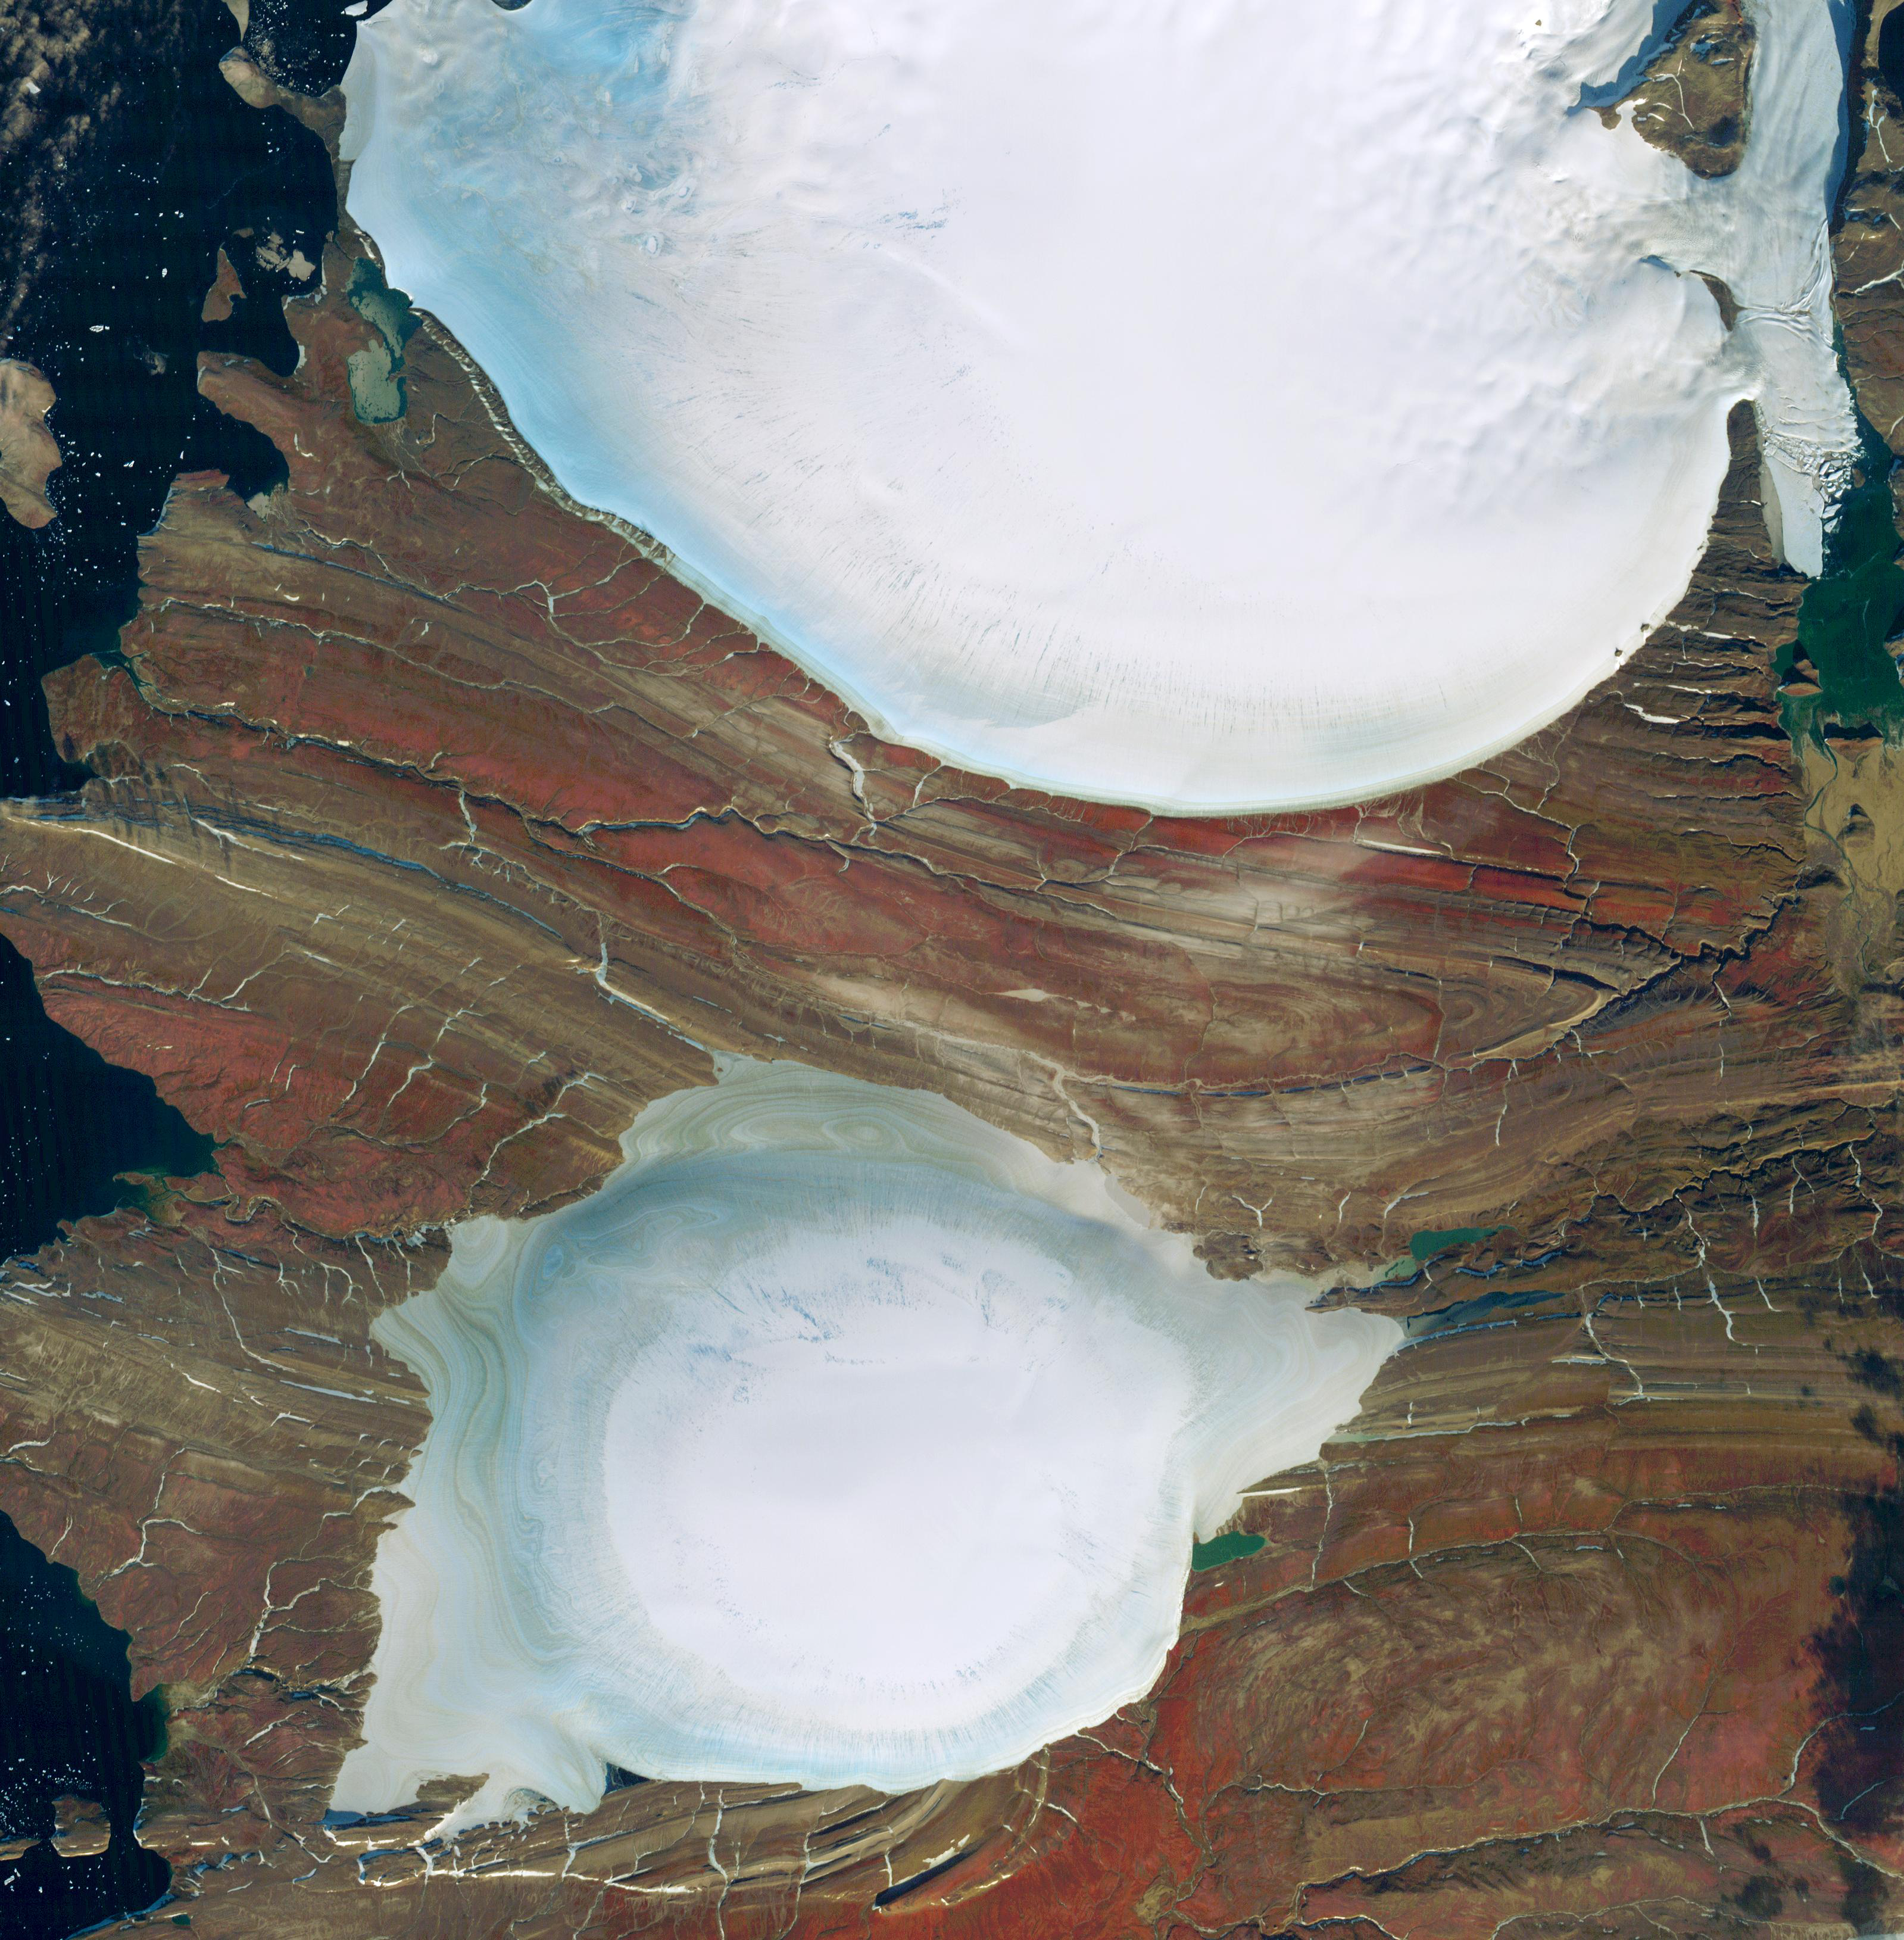

October Revolution Island, Russia

Severnaya Zemlya is an archipelago in the Russian high Arctic. It was first charted in 1930, making it the last large archipelago on Earth to be explored. It consists of four main islands: October Revolution, Bolshevik, Komsomolets, and Pioneer. All are mostly glaciated; the glaciers have a characteristic dome shape. This image of the center of October Revolution Island shows two of these glaciers. The ice-free areas between the glaciers expose folded sedimentary rocks. The image was acquired September 18, 2012, covers an area of 45.6 by 48.3 kilometers, and is located at 79.8 degrees north, 96.1 degrees east.

With its 14 spectral bands from the visible to the thermal infrared wavelength region and its high spatial resolution of about 50 to 300 feet (15 to 90 meters), ASTER images Earth to map and monitor the changing surface of our planet. ASTER is one of five Earth-observing instruments launched Dec. 18, 1999, on Terra. The instrument was built by Japan’s Ministry of Economy, Trade and Industry. A joint U.S./Japan science team is responsible for validation and calibration of the instrument and data products.

The broad spectral coverage and high spectral resolution of ASTER provides scientists in numerous disciplines with critical information for surface mapping and monitoring of dynamic conditions and temporal change. Example applications are monitoring glacial advances and retreats; monitoring potentially active volcanoes; identifying crop stress; determining cloud morphology and physical properties; wetlands evaluation; thermal pollution monitoring; coral reef degradation; surface temperature mapping of soils and geology; and measuring surface heat balance.

The U.S. science team is located at NASA’s Jet Propulsion Laboratory in Pasadena, Calif. The Terra mission is part of NASA’s Science Mission Directorate, Washington.

Credit: NASA/METI/AIST/Japan Space Systems, and U.S./Japan ASTER Science Team